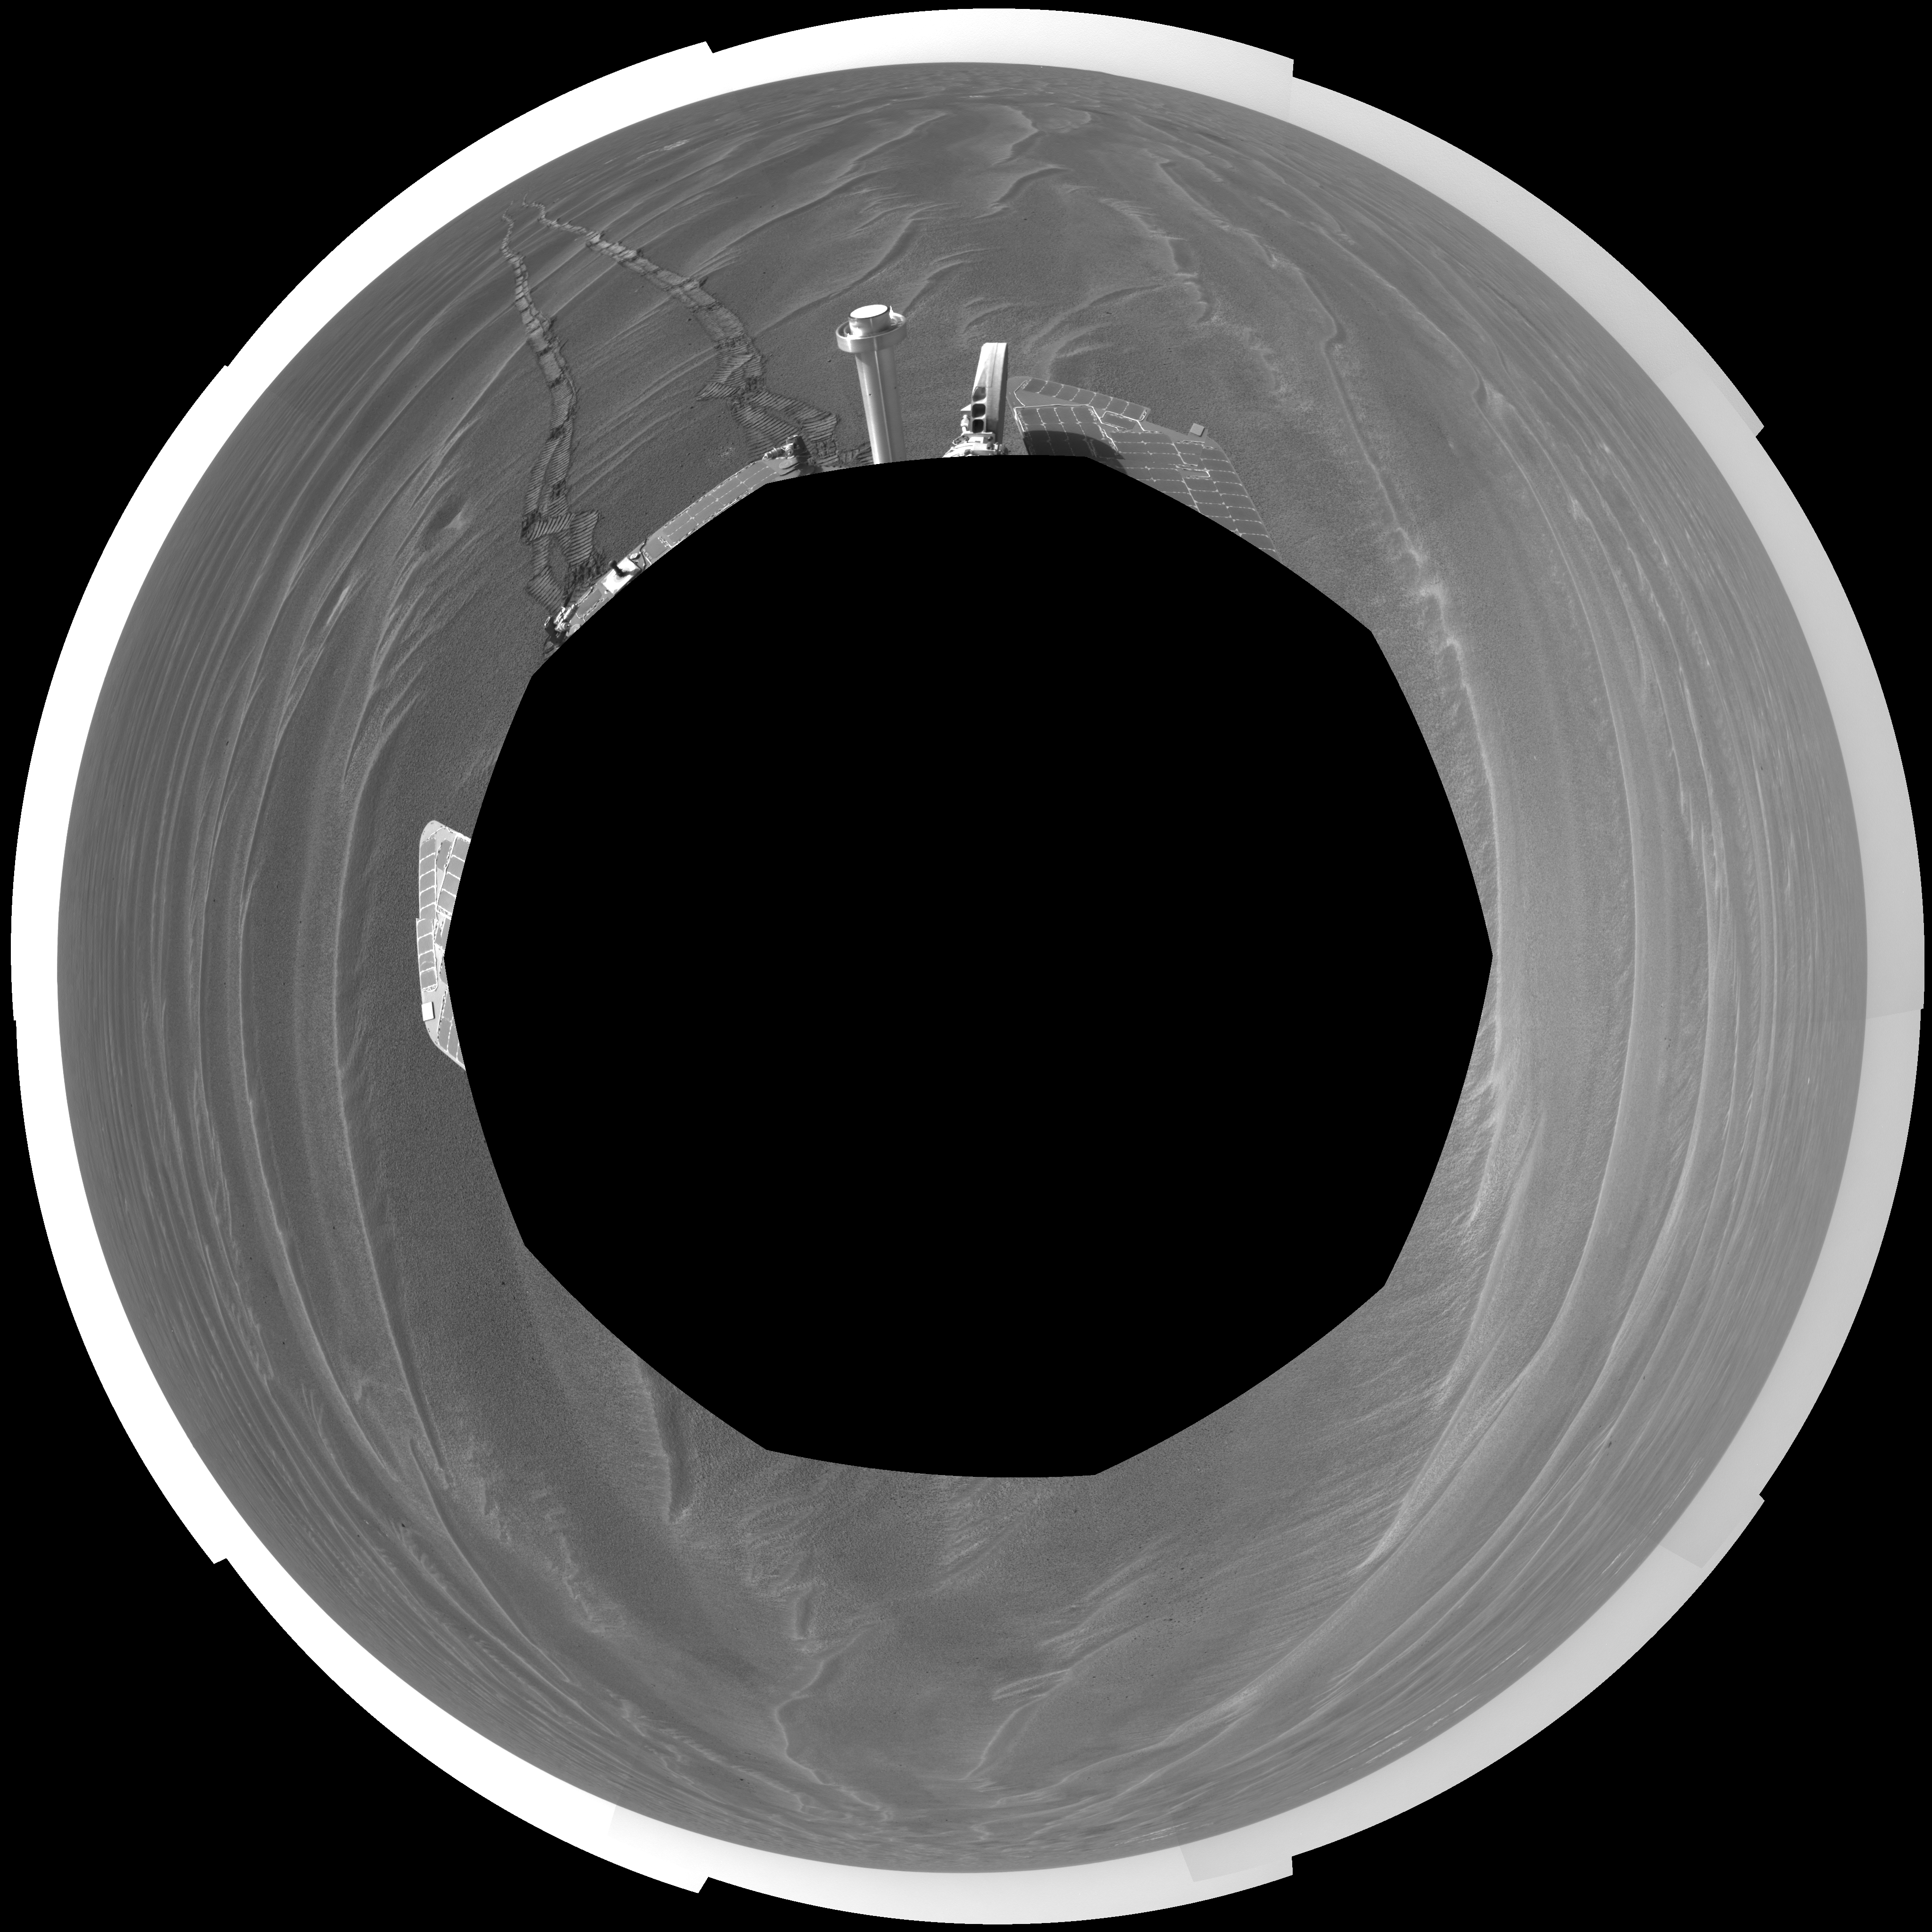

Opportunity View on Sol 398 (polar)

NASA’s Mars Exploration Rover Opportunity used its navigation camera to take the images combined into this 360-degree view of the rover’s surroundings on the 398th martian day, or sol, of its surface mission (March 7, 2005). Opportunity drove 95 meters (312 feet) toward “Vostok Crater” that sol before taking the images. The drive was done in four steps: three “blind-drive” segments followed by a segment using the rover’s autonomous navigation. This location is catalogued as Opportunity’s site 49. The view is presented in a polar projection with geometric seam correction.

Credit: NASA/JPL